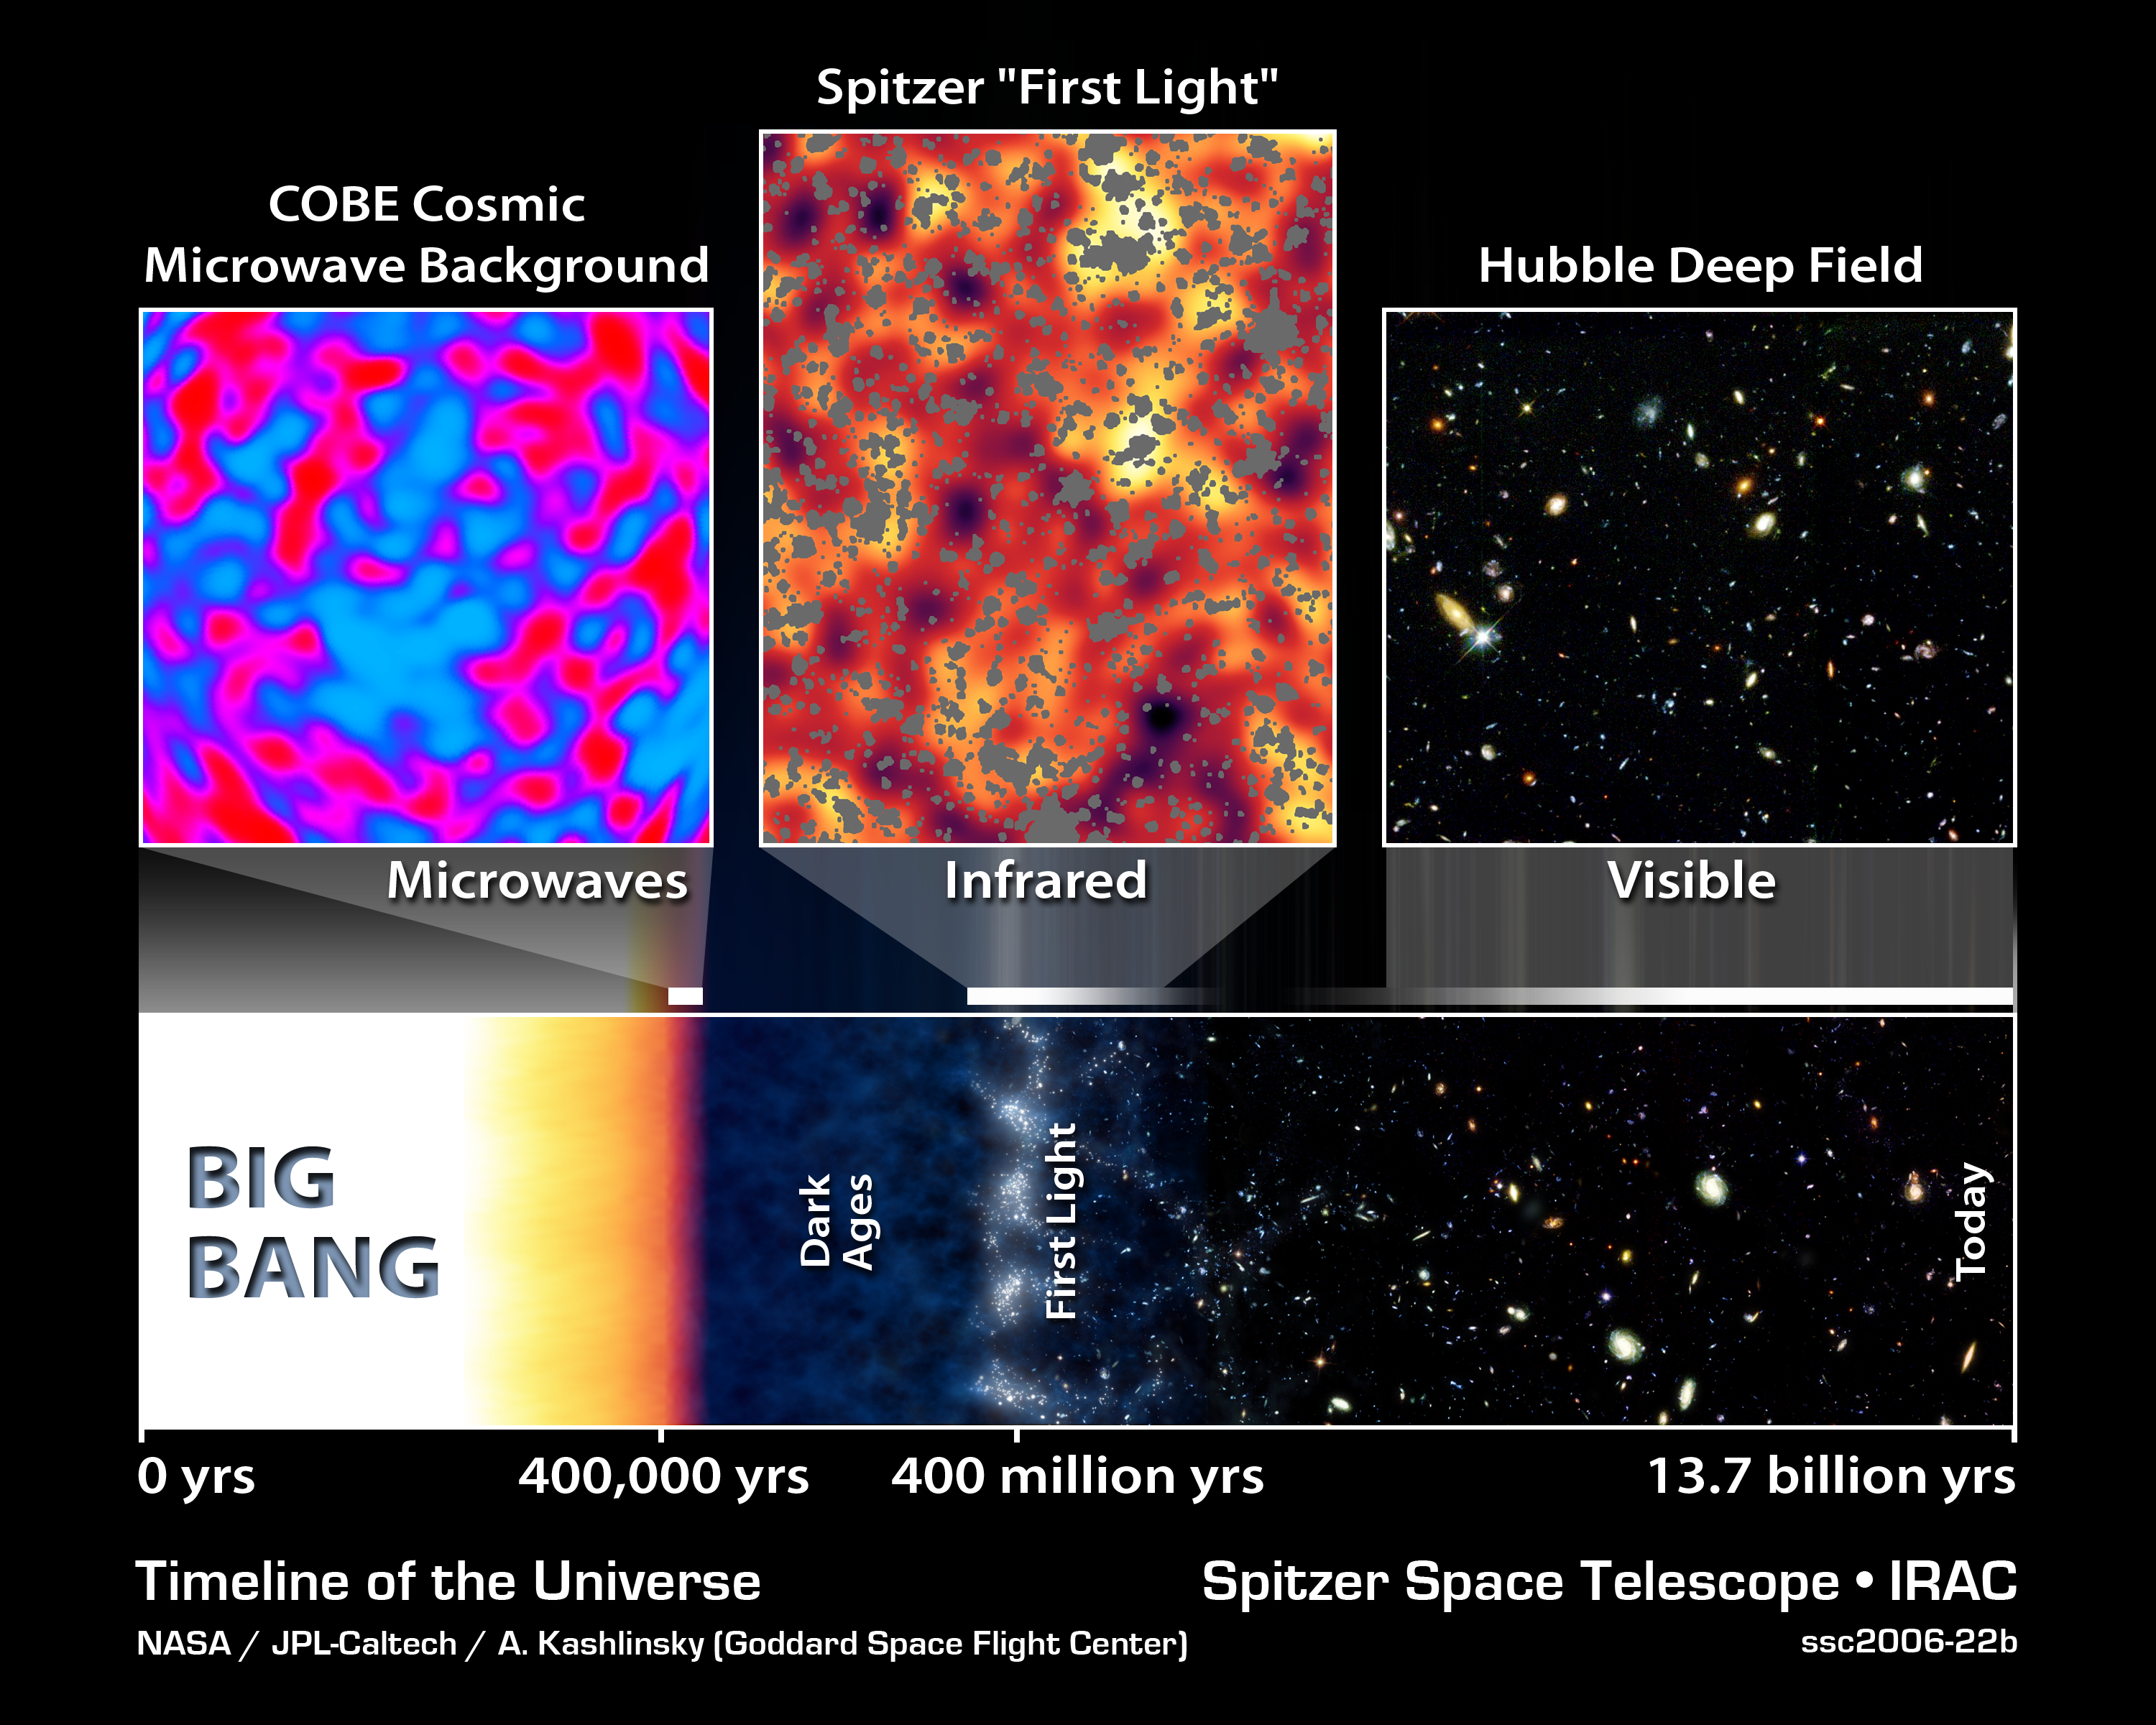

Brief History of the Universe

This artist's timeline chronicles the history of the universe, from its explosive beginning to its mature, present-day state.

Our universe began in a tremendous explosion known as the Big Bang about 13.7 billion years ago (left side of strip). Observations by NASA's Cosmic Background Explorer and Wilkinson Anisotropy Microwave Probe revealed microwave light from this very early epoch, about 400,000 years after the Big Bang, providing strong evidence that our universe did blast into existence. Results from the Cosmic Background Explorer were honored with the 2006 Nobel Prize for Physics.

A period of darkness ensued, until about a few hundred million years later, when the first objects flooded the universe with light. This first light is believed to have been captured in data from NASA's Spitzer Space Telescope. The light detected by Spitzer would have originated as visible and ultraviolet light, then stretched, or redshifted, to lower-energy infrared wavelengths during its long voyage to reach us across expanding space. The light detected by the Cosmic Background Explorer and the Wilkinson Anisotropy Microwave Probe from our very young universe traveled farther to reach us, and stretched to even lower-energy microwave wavelengths.

Astronomers do not know if the very first objects were either stars or quasars. The first stars, called Population III stars (our star is a Population I star), were much bigger and brighter than any in our nearby universe, with masses about 1,000 times that of our sun. These stars first grouped together into mini-galaxies. By about a few billion years after the Big Bang, the mini-galaxies had merged to form mature galaxies, including spiral galaxies like our own Milky Way. The first quasars ultimately became the centers of powerful galaxies that are more common in the distant universe.

NASA's Hubble Space Telescope has captured stunning pictures of earlier galaxies, as far back as ten billion light-years away.

Credit: NASA/JPL-Caltech/A. Kashlinsky (GSFC)